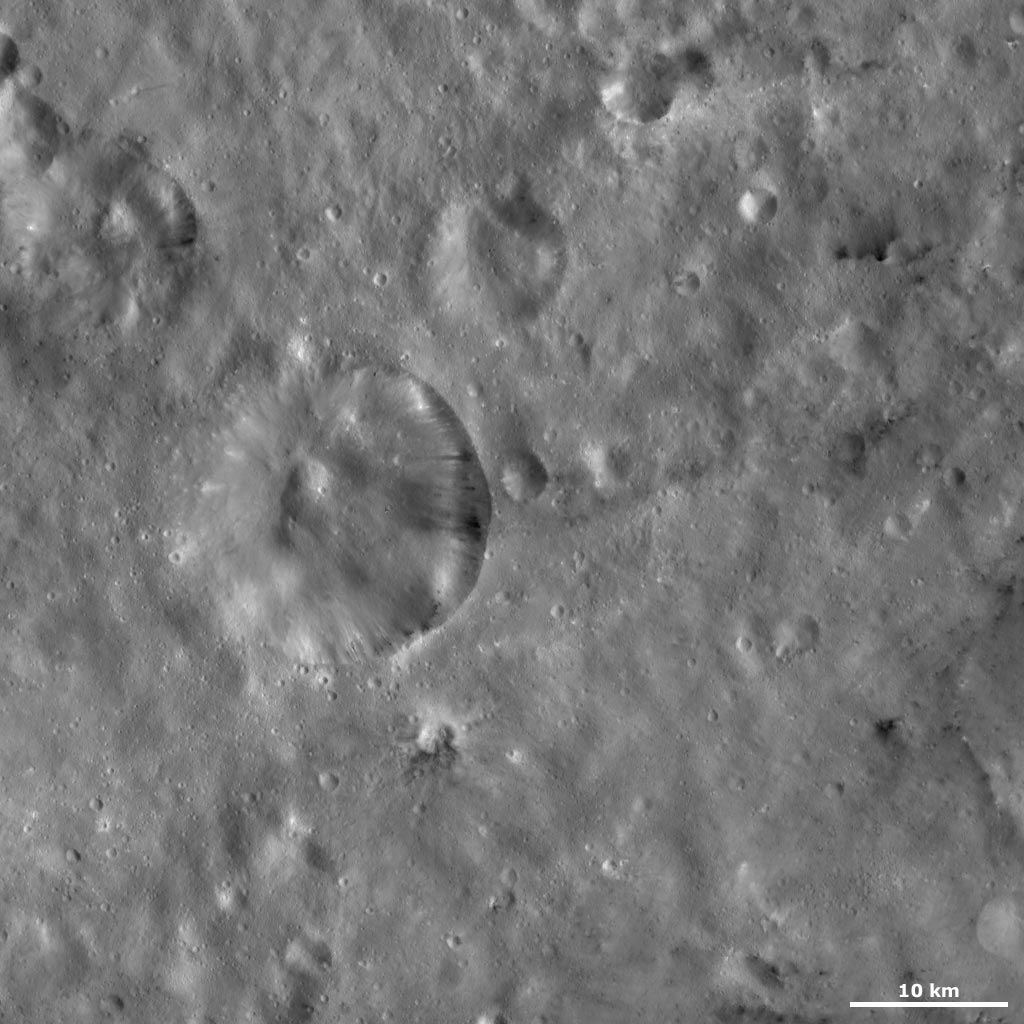

Serena Crater

This Dawn framing camera (FC) image of Vesta shows Serena crater, which is the large crater in the left middle of the image. The left side of the crater’s rim is much more degraded than the right side, which is much fresher. Areas of dark and bright material crop out from slightly under the rim and slump towards the center of the crater. The longest slump streaks are nearly 5 kilometers (3 miles) long in the crater that is approximately 19 kilometer (12 miles) in diameter. There is a mound of material in the center of the crater and many small craters scattered over Serena crater. There are other smaller craters distributed throughout the image, which also have bright and dark material associated with them.

This image is located in Vesta’s Sextilia quadrangle, in Vesta’s southern hemisphere. NASA’s Dawn spacecraft obtained this image with its framing camera on Oct. 28, 2011. This image was taken through the camera’s clear filter. The distance to the surface of Vesta is 700 kilometers (435 miles) and the image has a resolution of about 63 meters (207 feet) per pixel. This image was acquired during the HAMO (high-altitude mapping orbit) phase of the mission.

The Dawn mission to Vesta and Ceres is managed by NASA’s Jet Propulsion Laboratory, a division of the California Institute of Technology in Pasadena, for NASA’s Science Mission Directorate, Washington D.C. UCLA is responsible for overall Dawn mission science. The Dawn framing cameras have been developed and built under the leadership of the Max Planck Institute for Solar System Research, Katlenburg-Lindau, Germany, with significant contributions by DLR German Aerospace Center, Institute of Planetary Research, Berlin, and in coordination with the Institute of Computer and Communication Network Engineering, Braunschweig. The Framing Camera project is funded by the Max Planck Society, DLR, and NASA/JPL.

Credit: NASA/JPL-Caltech/UCLA/MPS/DLR/IDA